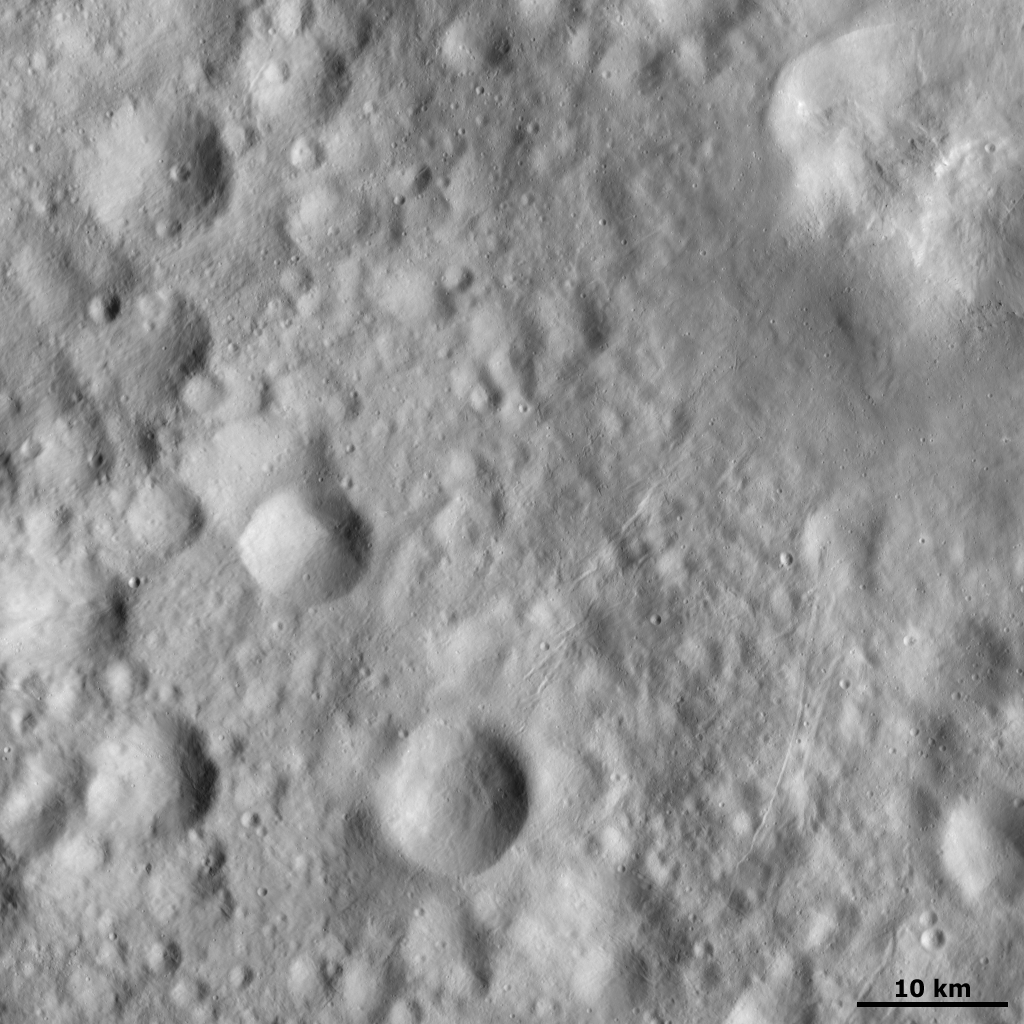

Rilles on Vesta’s Surface

This Dawn FC (framing camera) image shows small scars (known as rilles) on Vesta’s surface, which are mostly concentrated in the right half of the image. They are presumably due to impacts throwing out boulders, which then crash across the surface scouring the rilles as they go. Such boulders are visible as tiny black dots, due to their shadows, in the top right of the image. They are just underneath a bright patch, which is the edge of an impact crater. This impact crater could be where these boulders originated. In the top left of the image short rilles cut across partially infilled impact craters.

NASA’s Dawn spacecraft obtained this image with its framing camera on October 3rd 2011. This image was taken through the camera’s clear filter. The distance to the surface of Vesta is 670km and the image has a resolution of about 66 meters per pixel.

The Dawn mission to Vesta and Ceres is managed by NASA’s Jet Propulsion Laboratory, a division of the California Institute of Technology in Pasadena, for NASA’s Science Mission Directorate, Washington D.C. UCLA is responsible for overall Dawn mission science. The Dawn framing cameras have been developed and built under the leadership of the Max Planck Institute for Solar System Research, Katlenburg-Lindau, Germany, with significant contributions by DLR German Aerospace Center, Institute of Planetary Research, Berlin, and in coordination with the Institute of Computer and Communication Network Engineering, Braunschweig. The Framing Camera project is funded by the Max Planck Society, DLR, and NASA/JPL.

Credit: NASA/JPL-Caltech/UCLA/MPS/DLR/IDA